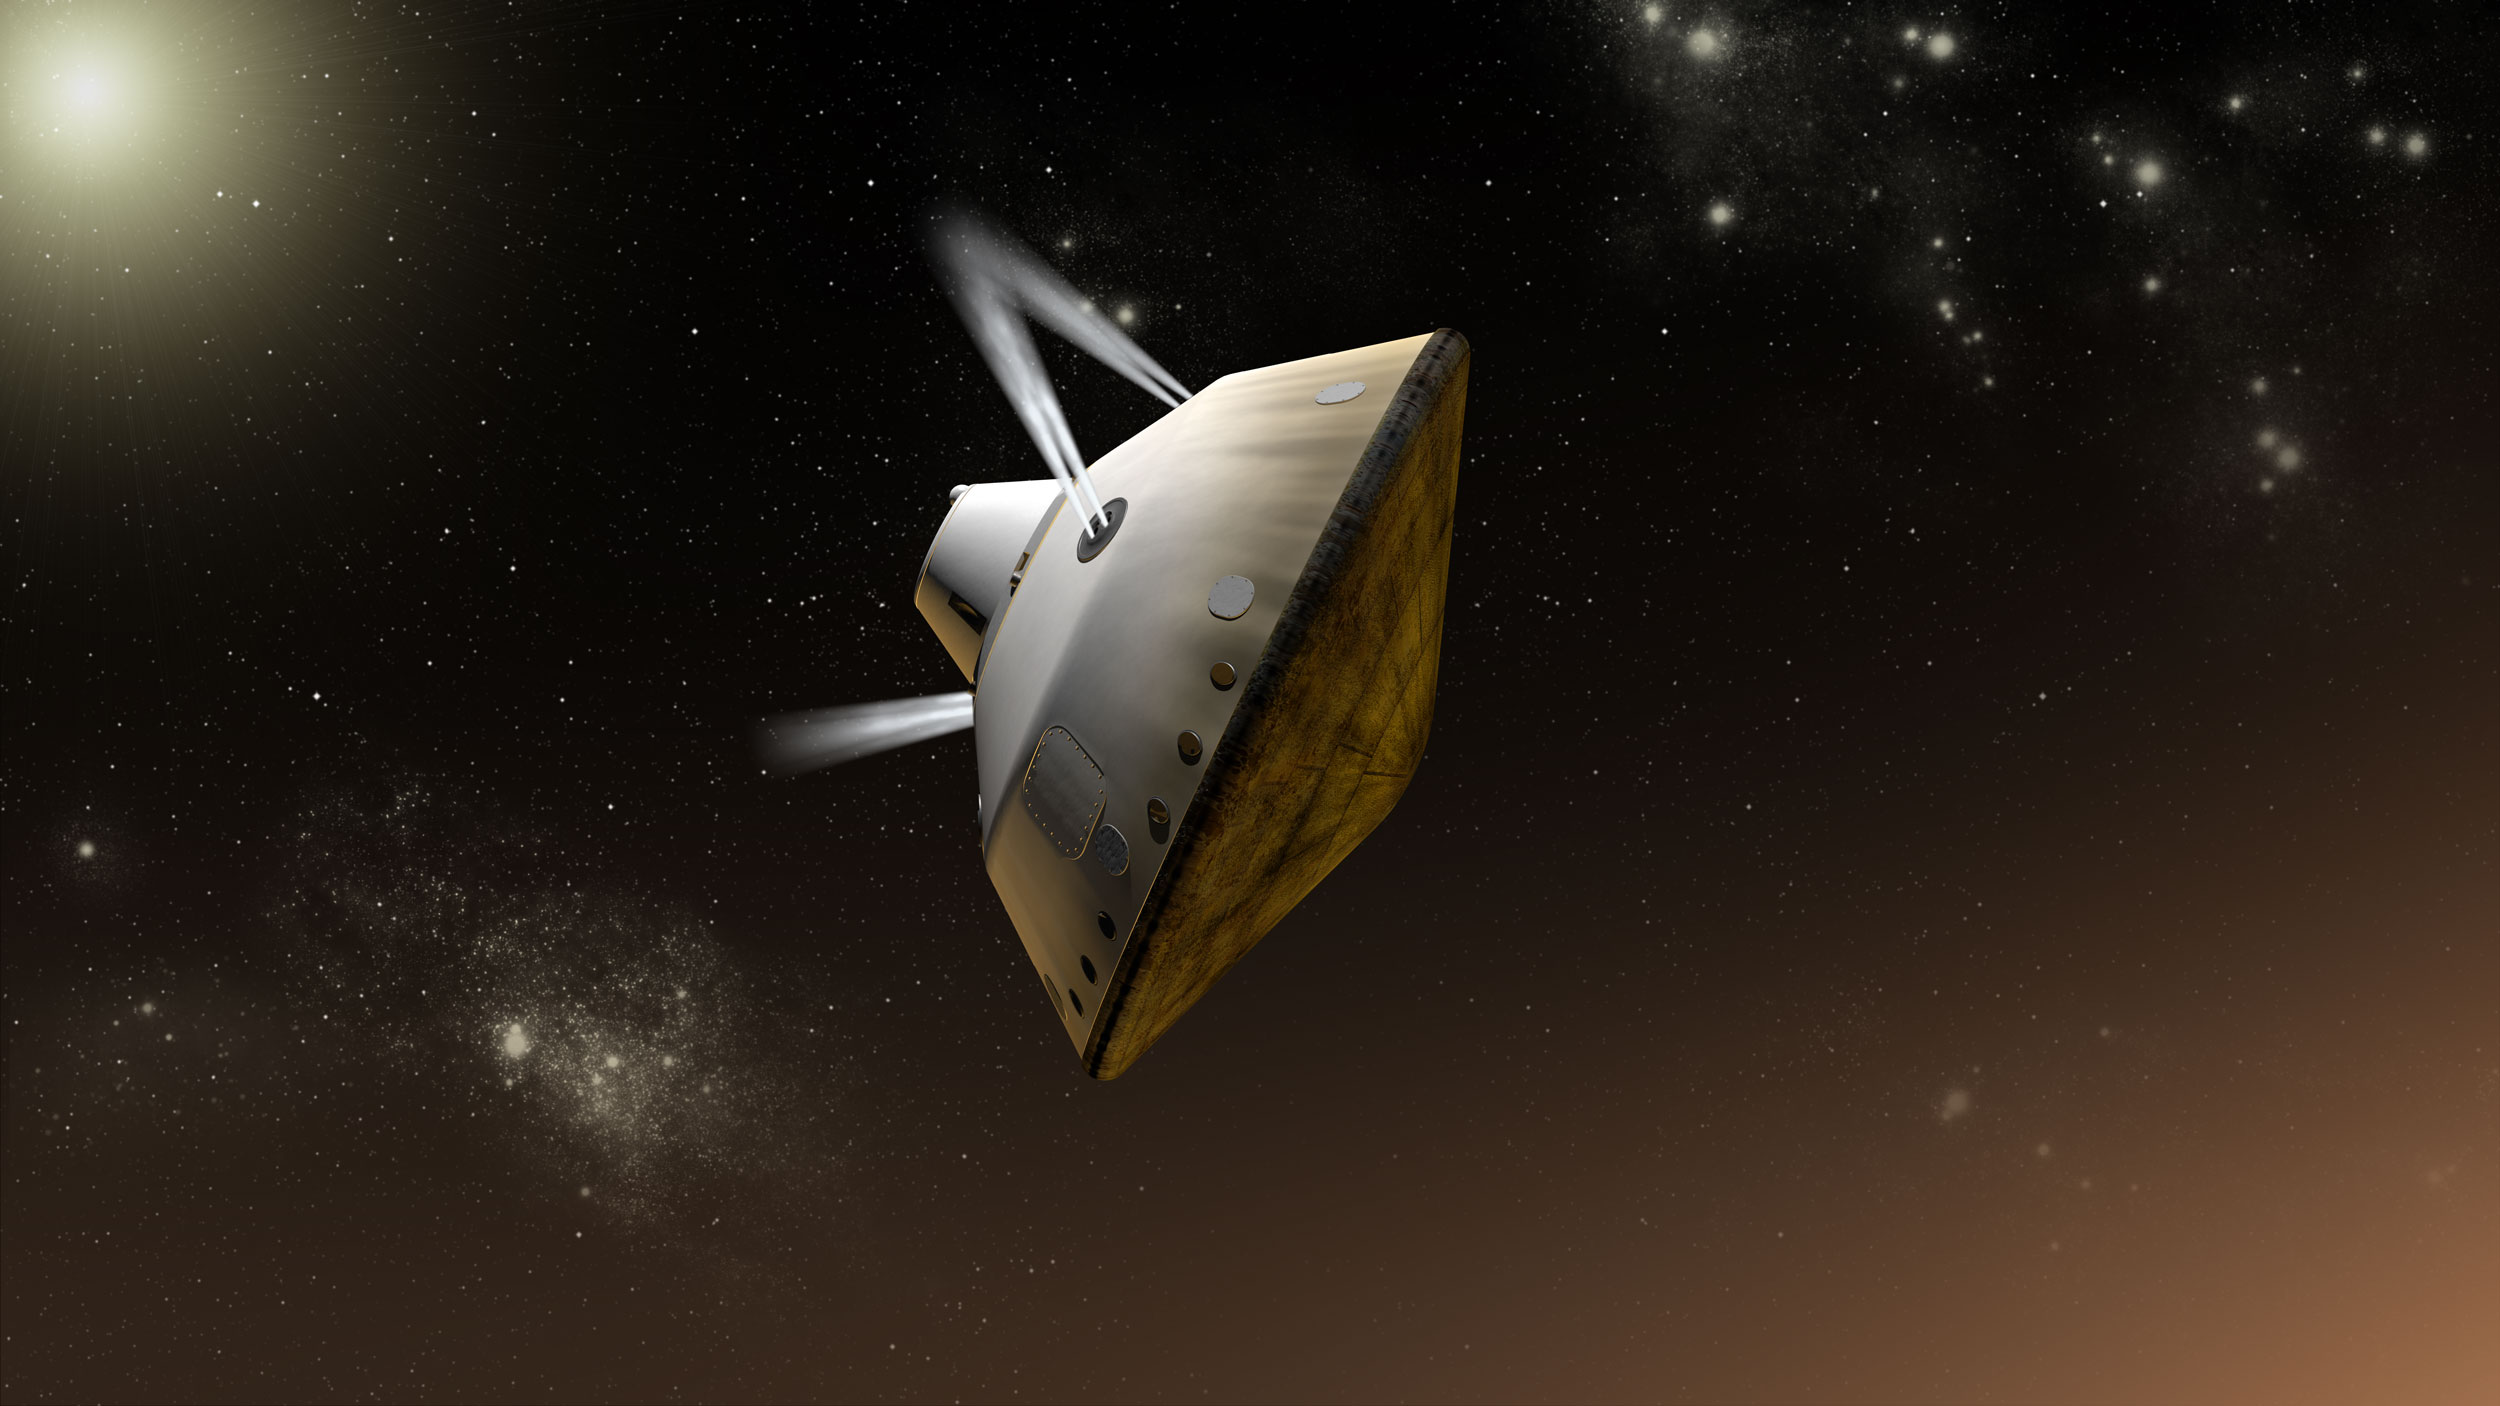

Mars Science Laboratory Guided Entry at Mars, Artist’s Concept

This artist’s concept shows thrusters firing during the entry, descent and landing phase for NASA’s Mars Science Laboratory mission to Mars.

The entry, descent, and landing (EDL) phase begins when the spacecraft reaches the Martian atmosphere, about 81 miles (131 kilometers) above the surface of the Gale crater landing area, and ends with the rover safe and sound on the surface of Mars.

Entry, descent, and landing for the Mars Science Laboratory mission will include a combination of technologies inherited from past NASA Mars missions, as well as exciting new technologies. Instead of the familiar airbag landing of the past Mars missions, Mars Science Laboratory will use a guided entry and a sky crane touchdown system to land the hyper-capable, massive rover.

The new entry, descent and landing architecture, with its use of guided entry, will allow for more precision. Where the Mars Exploration Rovers could have landed anywhere within their respective 93-mile by 12-mile (150 by 20 kilometer) landing ellipses, Mars Science Laboratory will land within a12-mile (20-kilometer) ellipse! This high-precision delivery will open up more areas of Mars for exploration and potentially allow scientists to roam “virtually” where they have not been able to before.

In the depicted scene, thrusters on the backshell of the spacecraft’s aeroshell are firing to adjust the orientation of the spacecraft during the guided entry maneuvers. The rover (Curiosity) and the spacecraft’s descent stage are enclosed inside the aeroshell during this passage through the upper atmosphere of Mars.

The Mars Science Laboratory spacecraft is being prepared for launch during Nov. 25 to Dec. 18, 2011. Landing on Mars is in early August 2012. In a prime mission lasting one Martian year (nearly two Earth years) researchers will use the rover’s tools to study whether the landing region has had environmental conditions favorable for supporting microbial life and for preserving clues about whether life existed.

NASA’s Jet Propulsion Laboratory, a division of the California Institute of Technology, Pasadena, Calif., manages the Mars Science Laboratory Project for the NASA Science Mission Directorate, Washington.

Credit: NASA/JPL-Caltech